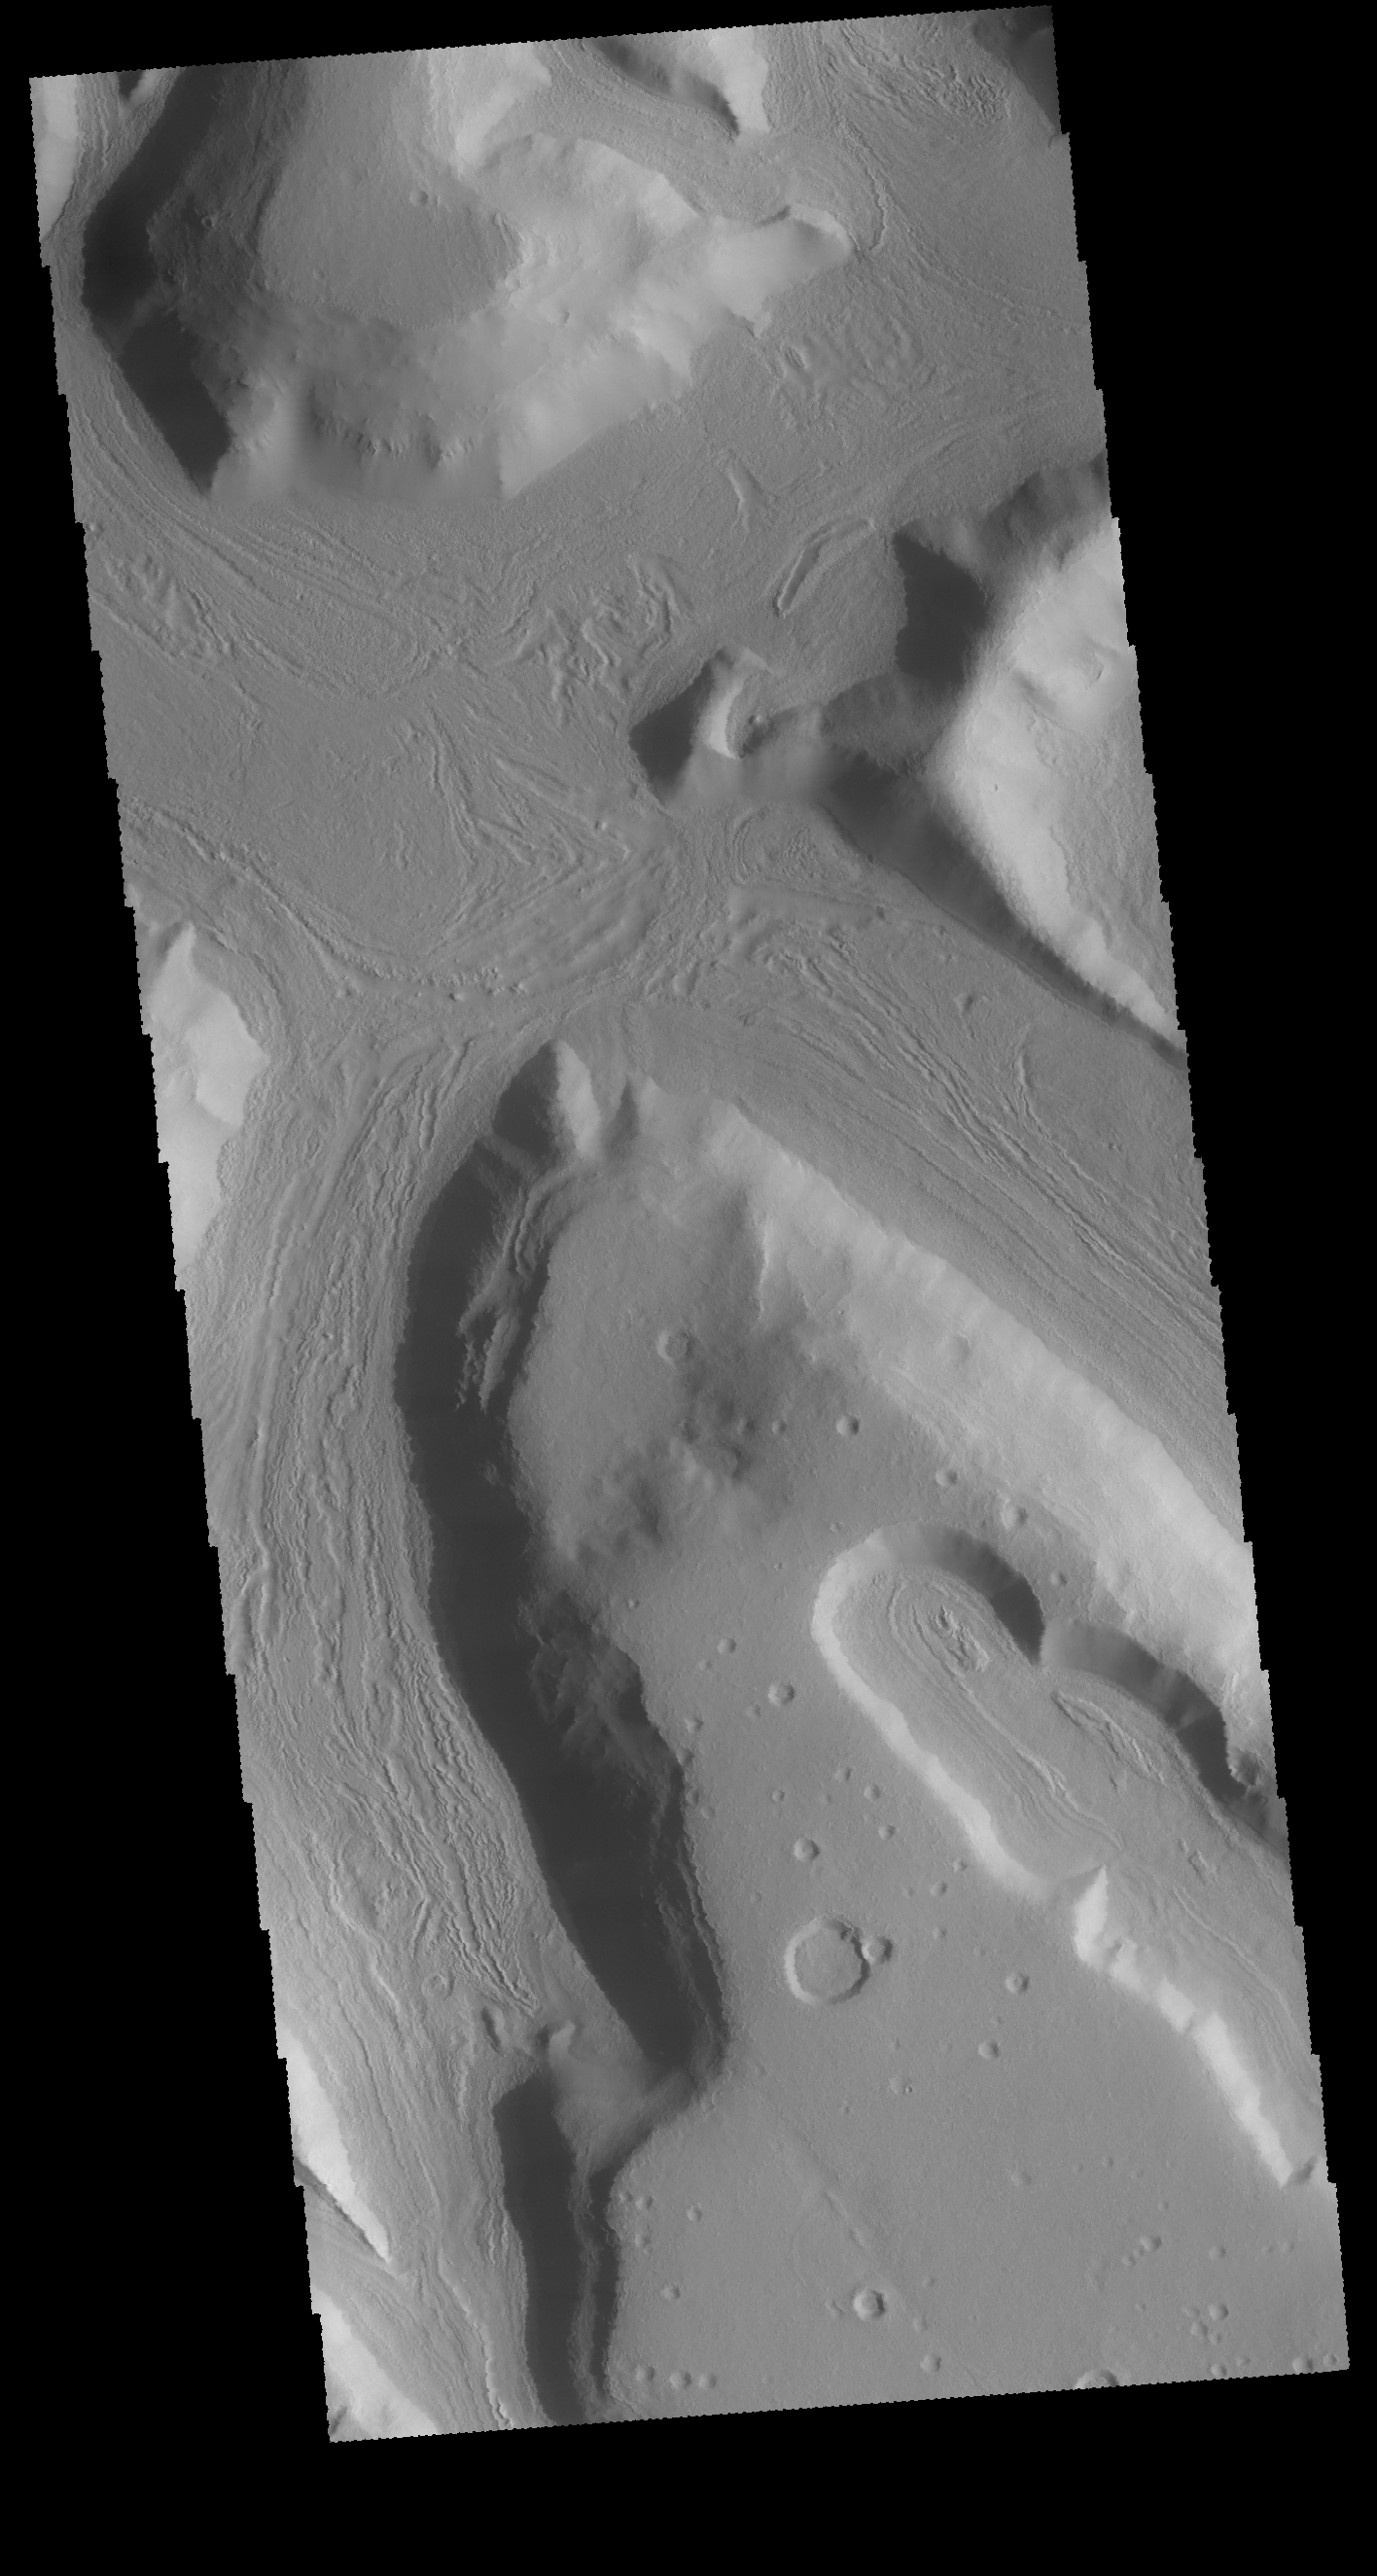

Highland Margin

This VIS image is located on the eastern margin of Terra Sabaea. The boundary region between the highlands of Terra Sabaea and the lower elevations of Utopia Planitia is a complex of channels, chaos and graben.

Credit: NASA/JPL-Caltech/ASU